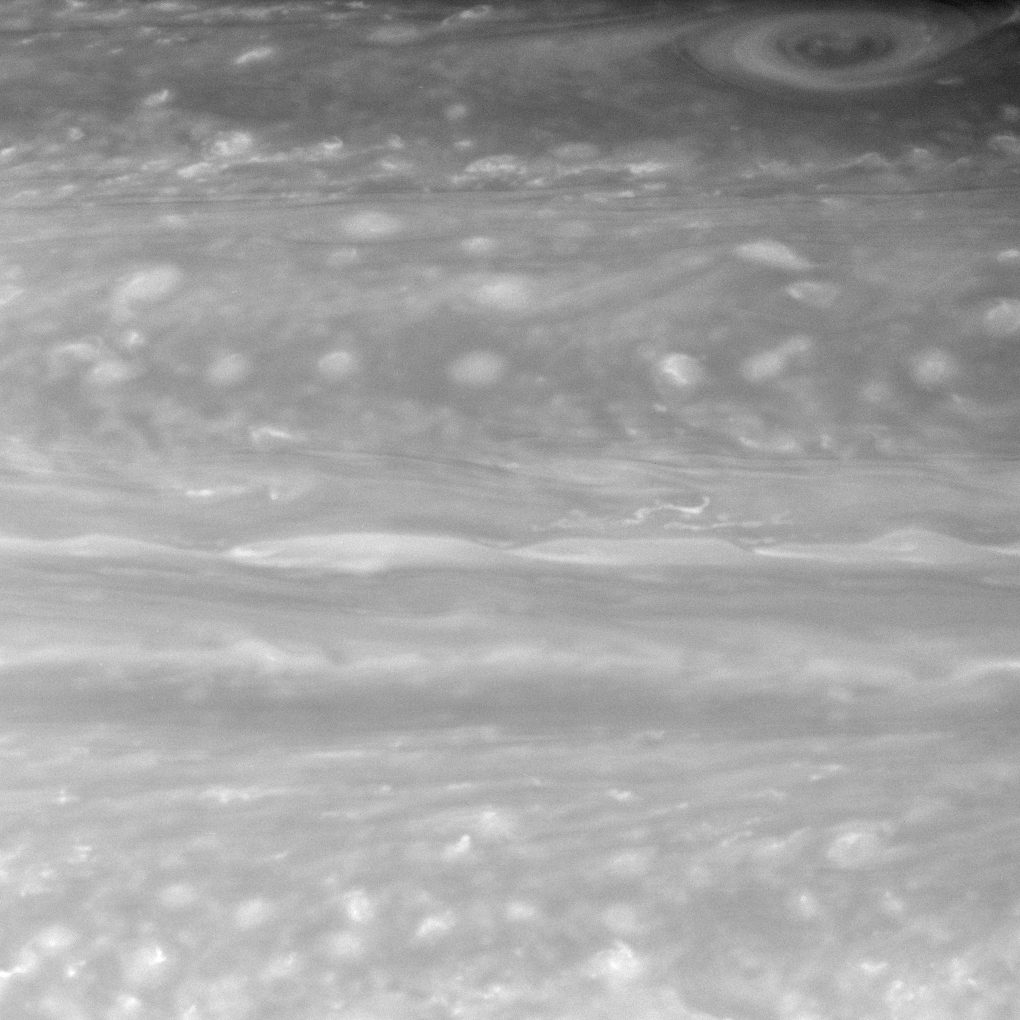

Monitoring the Maelstrom

Clouds and vortices churn in this beautiful, close-up view of Saturn. This image is part of a series of important Cassini observations designed to provide information about winds and convection on Saturn.

The view is centered on a region 44 degrees north of Saturn’s equator.

The image was taken with the Cassini spacecraft narrow-angle camera on Nov. 7, 2007 using a spectral filter sensitive to wavelengths of infrared light centered at 750 nanometers. The view was acquired at a distance of approximately 2.9 million kilometers (1.8 million miles) from Saturn. Image scale is 17 kilometers (11 miles) per pixel.

The Cassini-Huygens mission is a cooperative project of NASA, the European Space Agency and the Italian Space Agency. The Jet Propulsion Laboratory, a division of the California Institute of Technology in Pasadena, manages the mission for NASA’s Science Mission Directorate, Washington, D.C. The Cassini orbiter and its two onboard cameras were designed, developed and assembled at JPL. The imaging operations center is based at the Space Science Institute in Boulder, Colo.

Credit: NASA/JPL/Space Science Institute